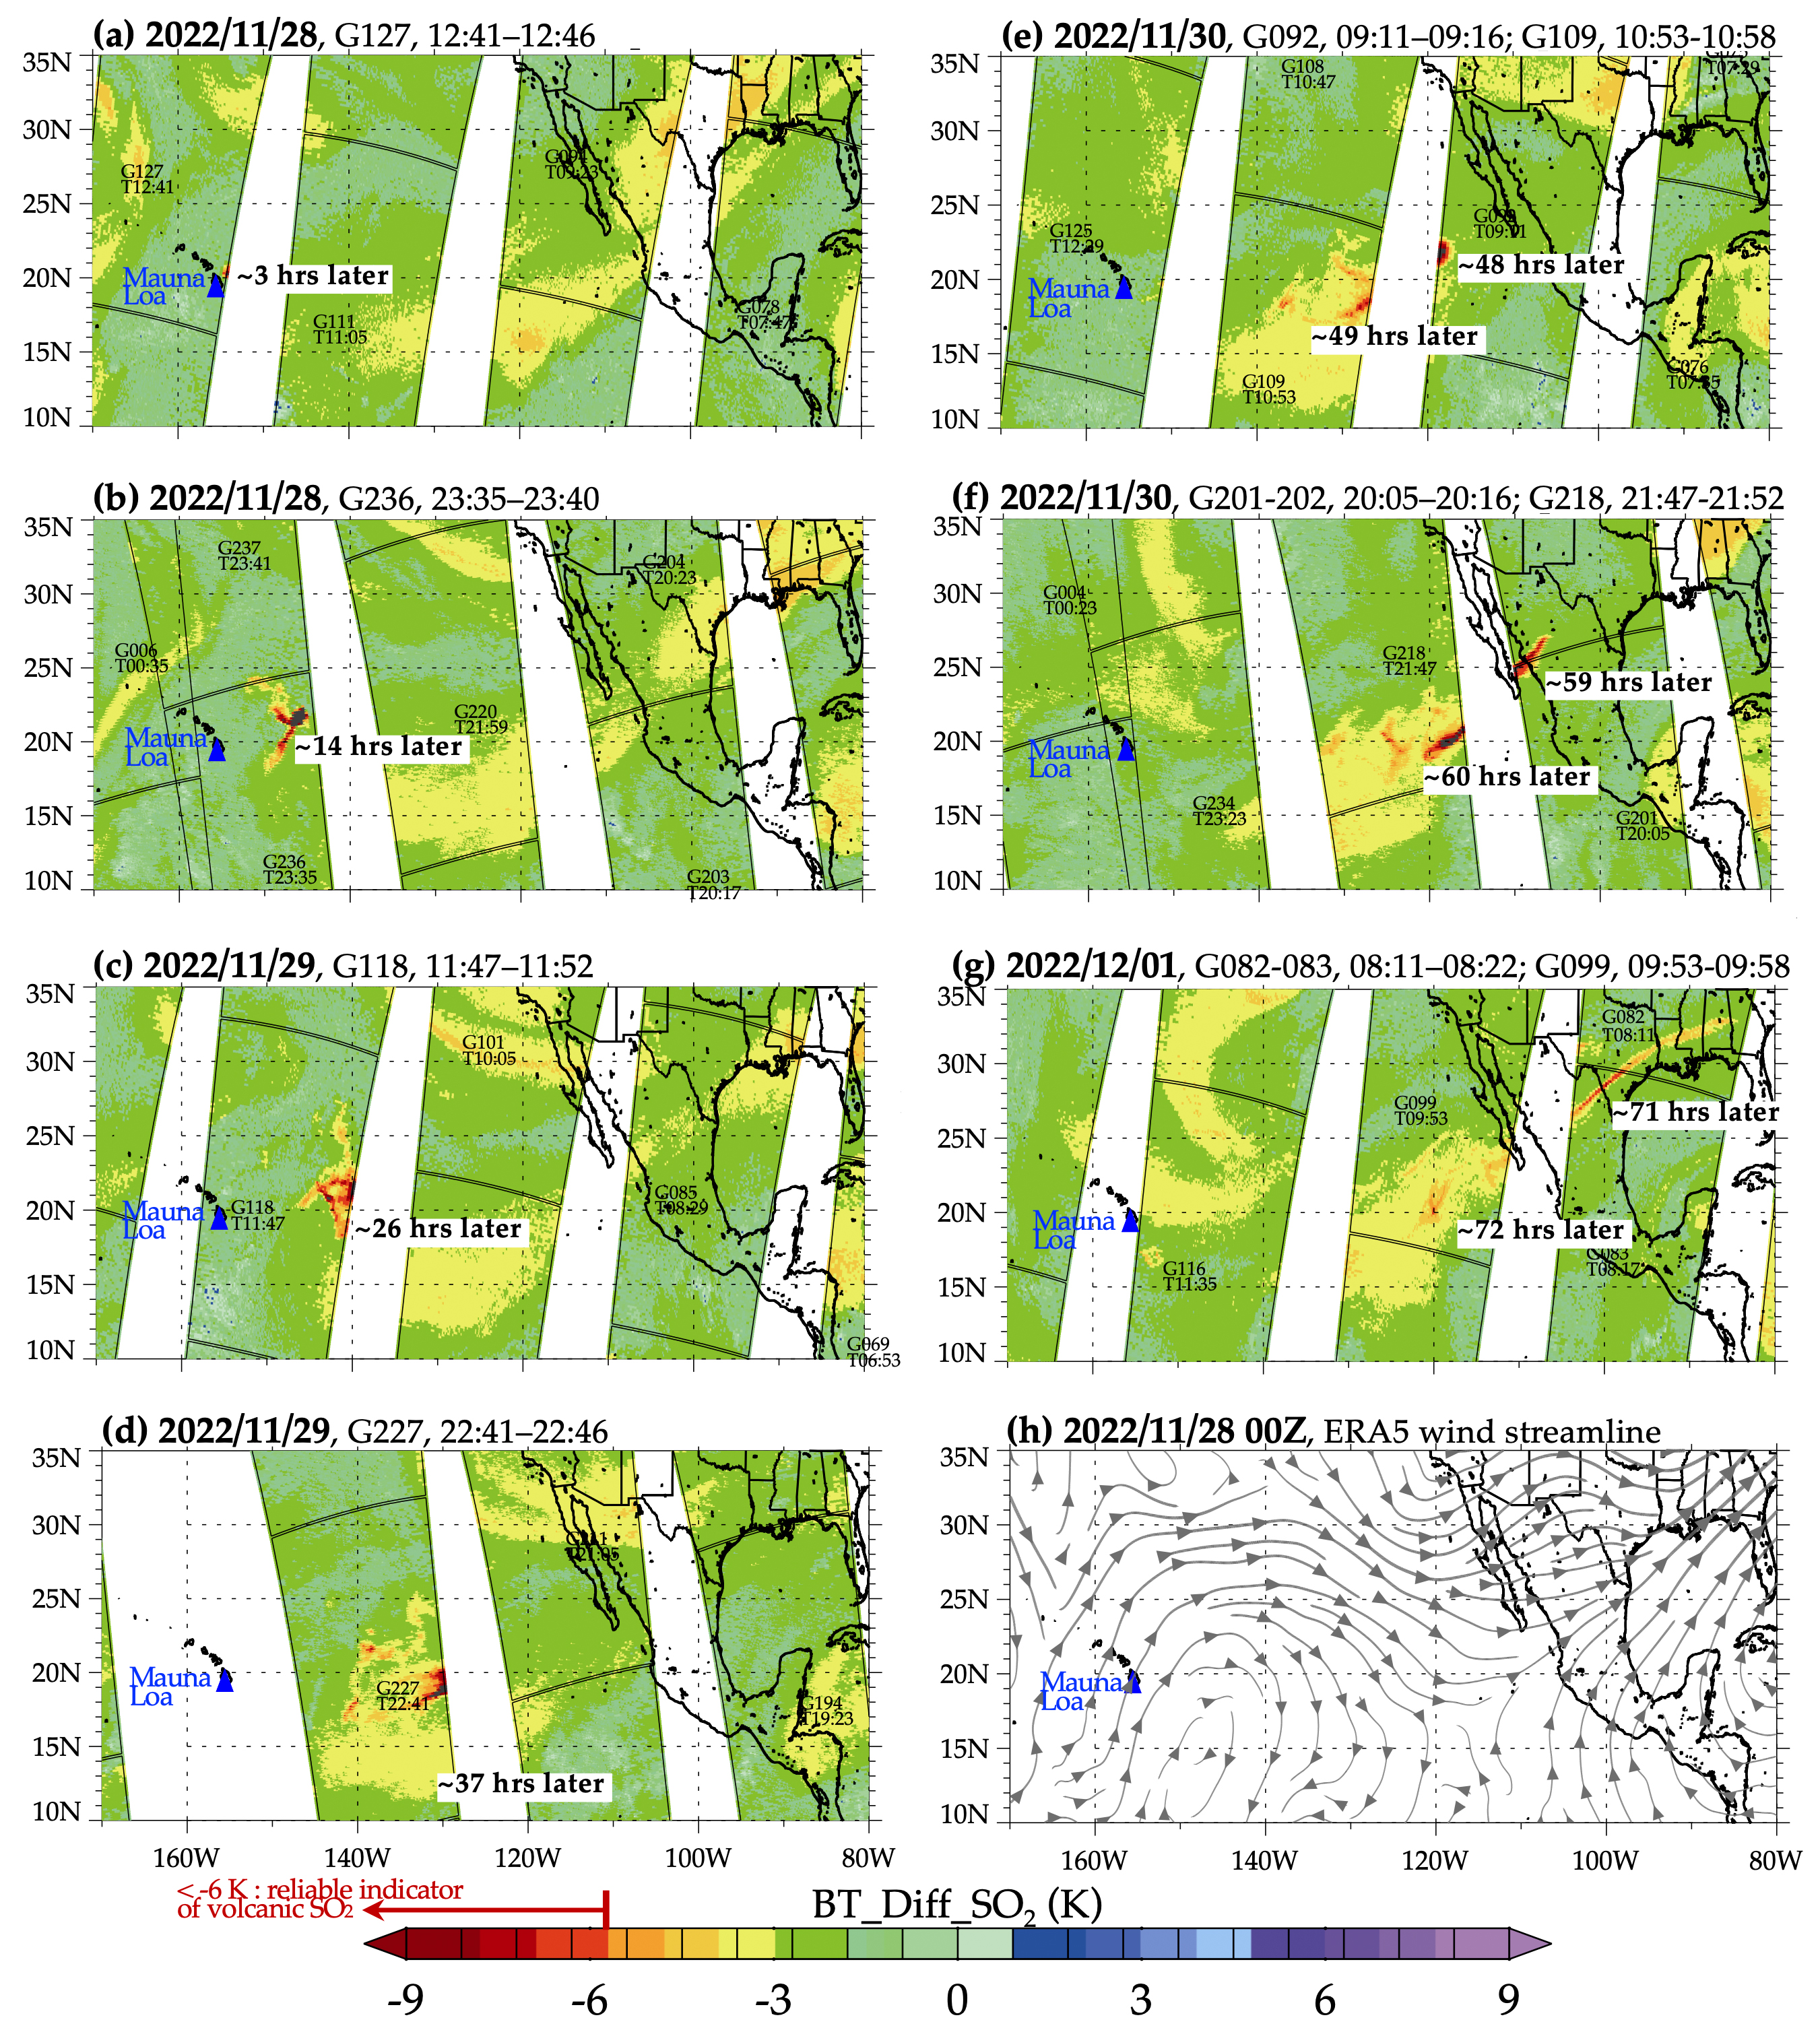

NASA’s AIRS Instrument Tracks Volcanic Sulfur Dioxide Plume from Mauna Loa Eruption

The Atmospheric Infrared Sounder (AIRS) instrument aboard NASA’s Aqua satellite detected volcanic sulfur dioxide (SO₂) plumes emanating from Hawaii’s Mauna Loa volcano, which started erupting late Sunday, Nov. 27, 2022, at 11:30 p.m. Hawaiian Standard Time (9:30 a.m. UTC, Nov. 28). The AIRS images shown here were taken from seven overpasses, capturing the SO₂ volcanic plumes and its pathways since the eruption.

Starting from the upper left frame — captured at 2:41 a.m. HST (12:41 UTC) on Nov. 28, around three hours after the eruption began — a red patch that represents an SO₂ plume can be seen east of the volcano, which is shown as a blue triangle, then moving east and diffusing through subsequent frames. By 71 hours after the eruption, the eastern part of the plume is over the southeastern United States.

SO₂ can be harmful to the human respiratory system when inhaled. In the atmosphere, it can also lead to the formation of other gaseous sulfur oxides (SOₓ). These substances can react with other chemicals to form particulate-matter pollution, which can cause breathing problems, contribute to acid rain, and reduce sky visibility.

AIRS measures the amount of radiation reaching the instrument from the top of the atmosphere at more than 2,000 different wavelengths. Brightness temperature (BT) is a measure of the amount of radiation, and the images show the difference between BT observed at two different wavelengths. One of the wavelengths is sensitive to atmospheric SO₂, and the other is not, so the difference between the two measurements can give a reliable signal of volcanic SO₂ plumes.

A fully automated volcanic plume detection rapid response system that uses AIRS data has been developed at the Jet Propulsion Laboratory in Southern California. This tool is available at the AIRS Rapid Response website, where detections of the most recent volcanic SO₂, dust, and clouds, in visible and infrared images, are updated in near real-time when a volcanic event anywhere on Earth triggers the system. AIRS historical detections of volcanic SO₂ and dust are archived on the site at https://airs.jpl.nasa.gov/volcanic_plumes/.

AIRS, in conjunction with the Advanced Microwave Sounding Unit (AMSU), senses emitted infrared and microwave radiation from Earth to provide a three-dimensional look at the planet’s weather and climate. Working in tandem, the two instruments make simultaneous observations down to Earth’s surface. With more than 2,000 channels sensing different regions of the atmosphere, the system creates a global map of atmospheric temperature and humidity, cloud amounts and heights, greenhouse gas concentrations, and many other atmospheric phenomena. Launched into Earth orbit in 2002 aboard NASA’s Aqua spacecraft, the AIRS and AMSU instruments are managed by JPL, under contract to NASA. JPL is a division of Caltech.

Credit: NASA/JPL-Caltech